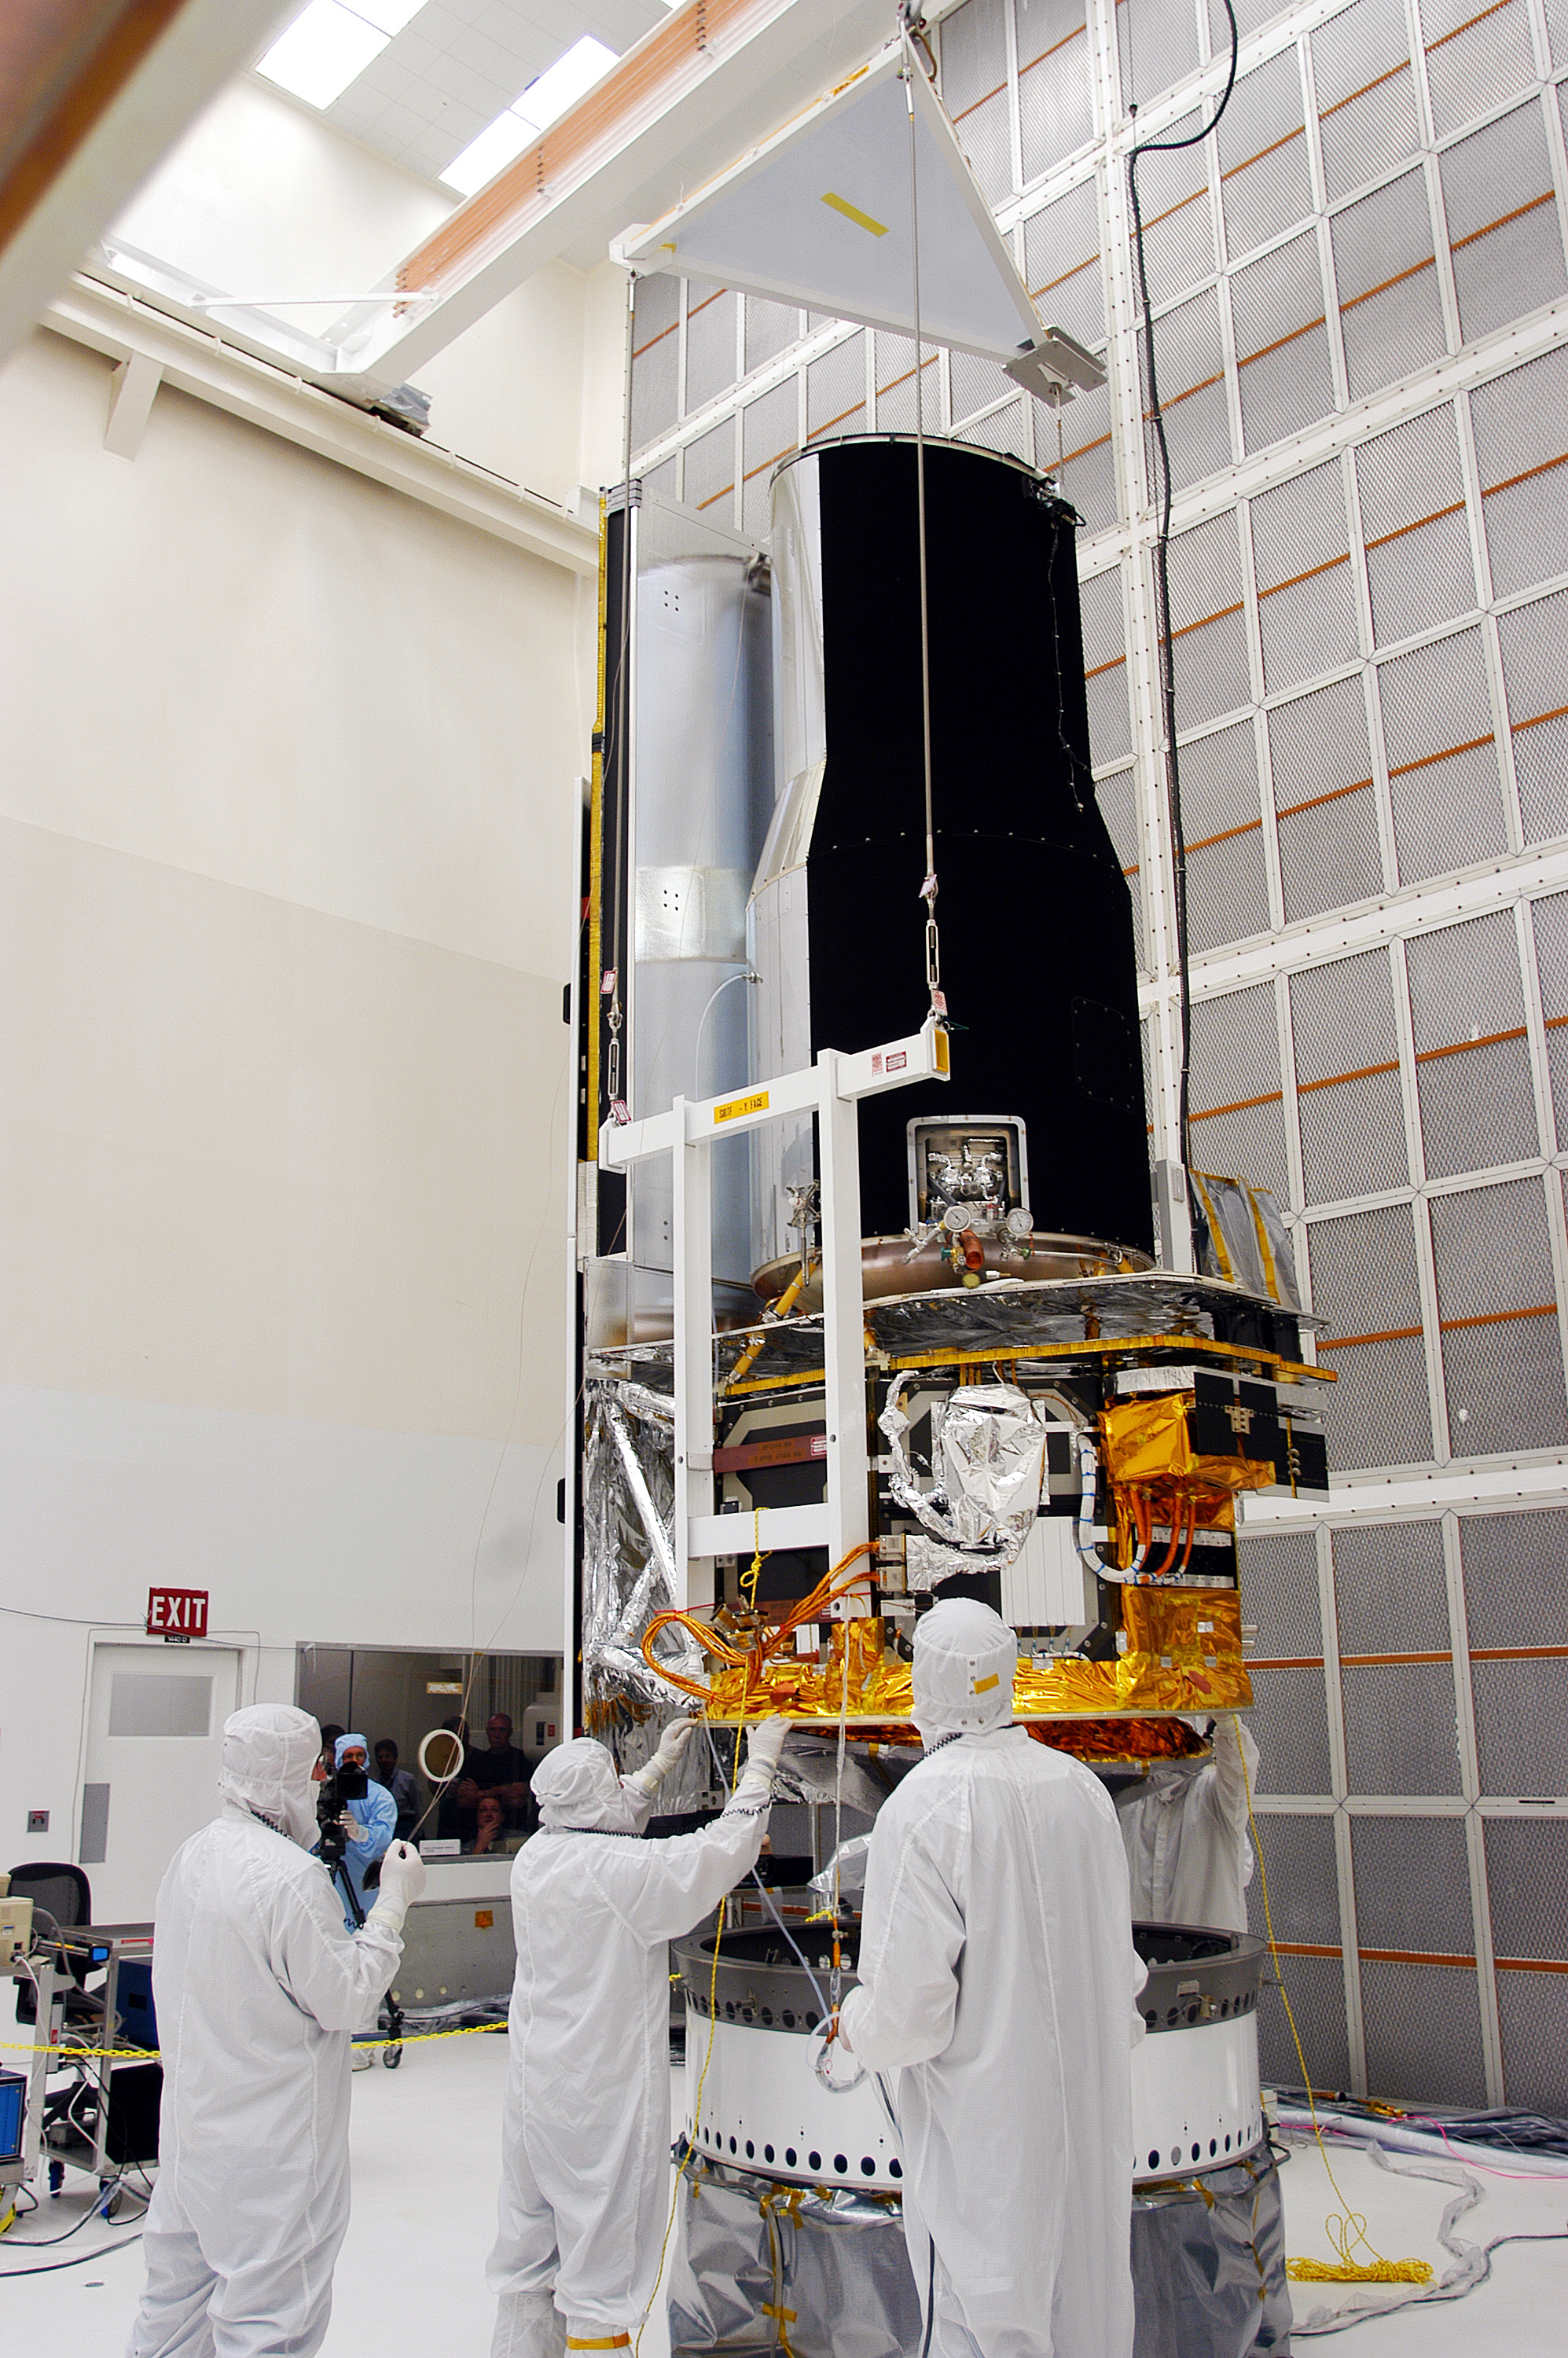

Spitzer in the Clean Room

Spitzer in the clean room in Cape Canaveral, Florida

Credit: NASA/KSC